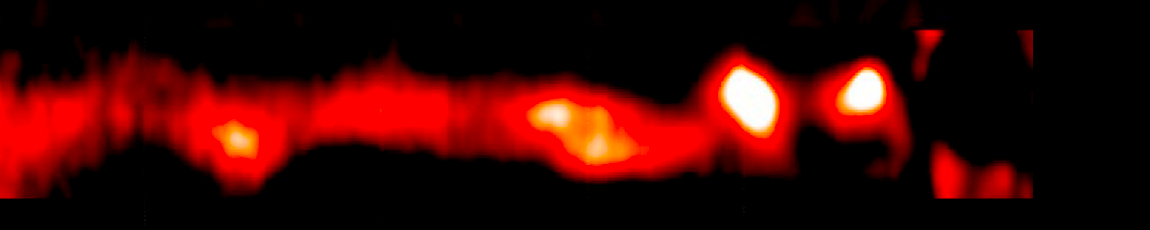

AU Microscopii Debris Disk (2014 VLT/SPHERE/IRDIS)

Object Name: AU Mic, AU Microscopii
Object Description: Debris Disk Around Nearby Star
Instrument: VLT/SPHERE/IRDIS

Compass and Scale Compass and Scale An astronomical image with a scale that shows how large an object is on the sky, a compass that shows how the object is oriented on the sky, and the filters with which the image was made.

Credit: NASA, ESA, ESO, and A. Boccaletti (Paris Observatory)